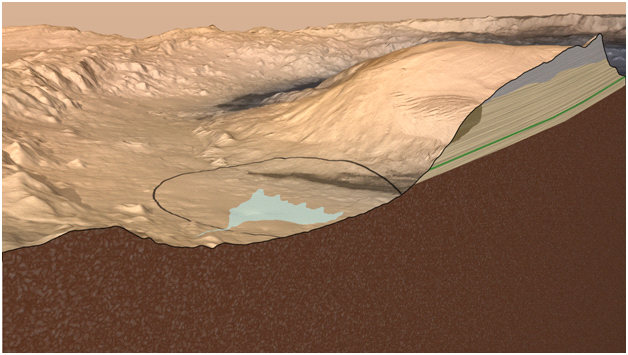

Cross Section of Gale Crater, Mars (Artist’s Concept)

This artist’s impression Mars’ Gale Crater depicts a cross section through the mountain in the middle of the crater, from a viewpoint looking toward the southeast. The rover Curiosity of NASA’s Mars Science Laboratory mission will land in Gale Crater in August 2012. The landing area is on or near an alluvial fan indicated in blue. A key factor in selection of Gale as the mission’s landing site is the existence of clay minerals in a layer near the base of the mountain, within driving range of the landing site. The location of the clay minerals is indicated as the green band through the cross section of the mountain. The image uses two-fold vertical exaggeration to emphasize the area’s topography. The crater’s diameter is 96 miles (154 kilometers).

The image combines elevation data from the High Resolution Stereo Camera on the European Space Agency’s Mars Express orbiter, image data from the Context Camera on NASA’s Mars Reconnaissance Orbiter, and color information from Viking Orbiter imagery.

Credit: NASA/JPL-Caltech/ESA/DLR/FU Berlin/MSSS